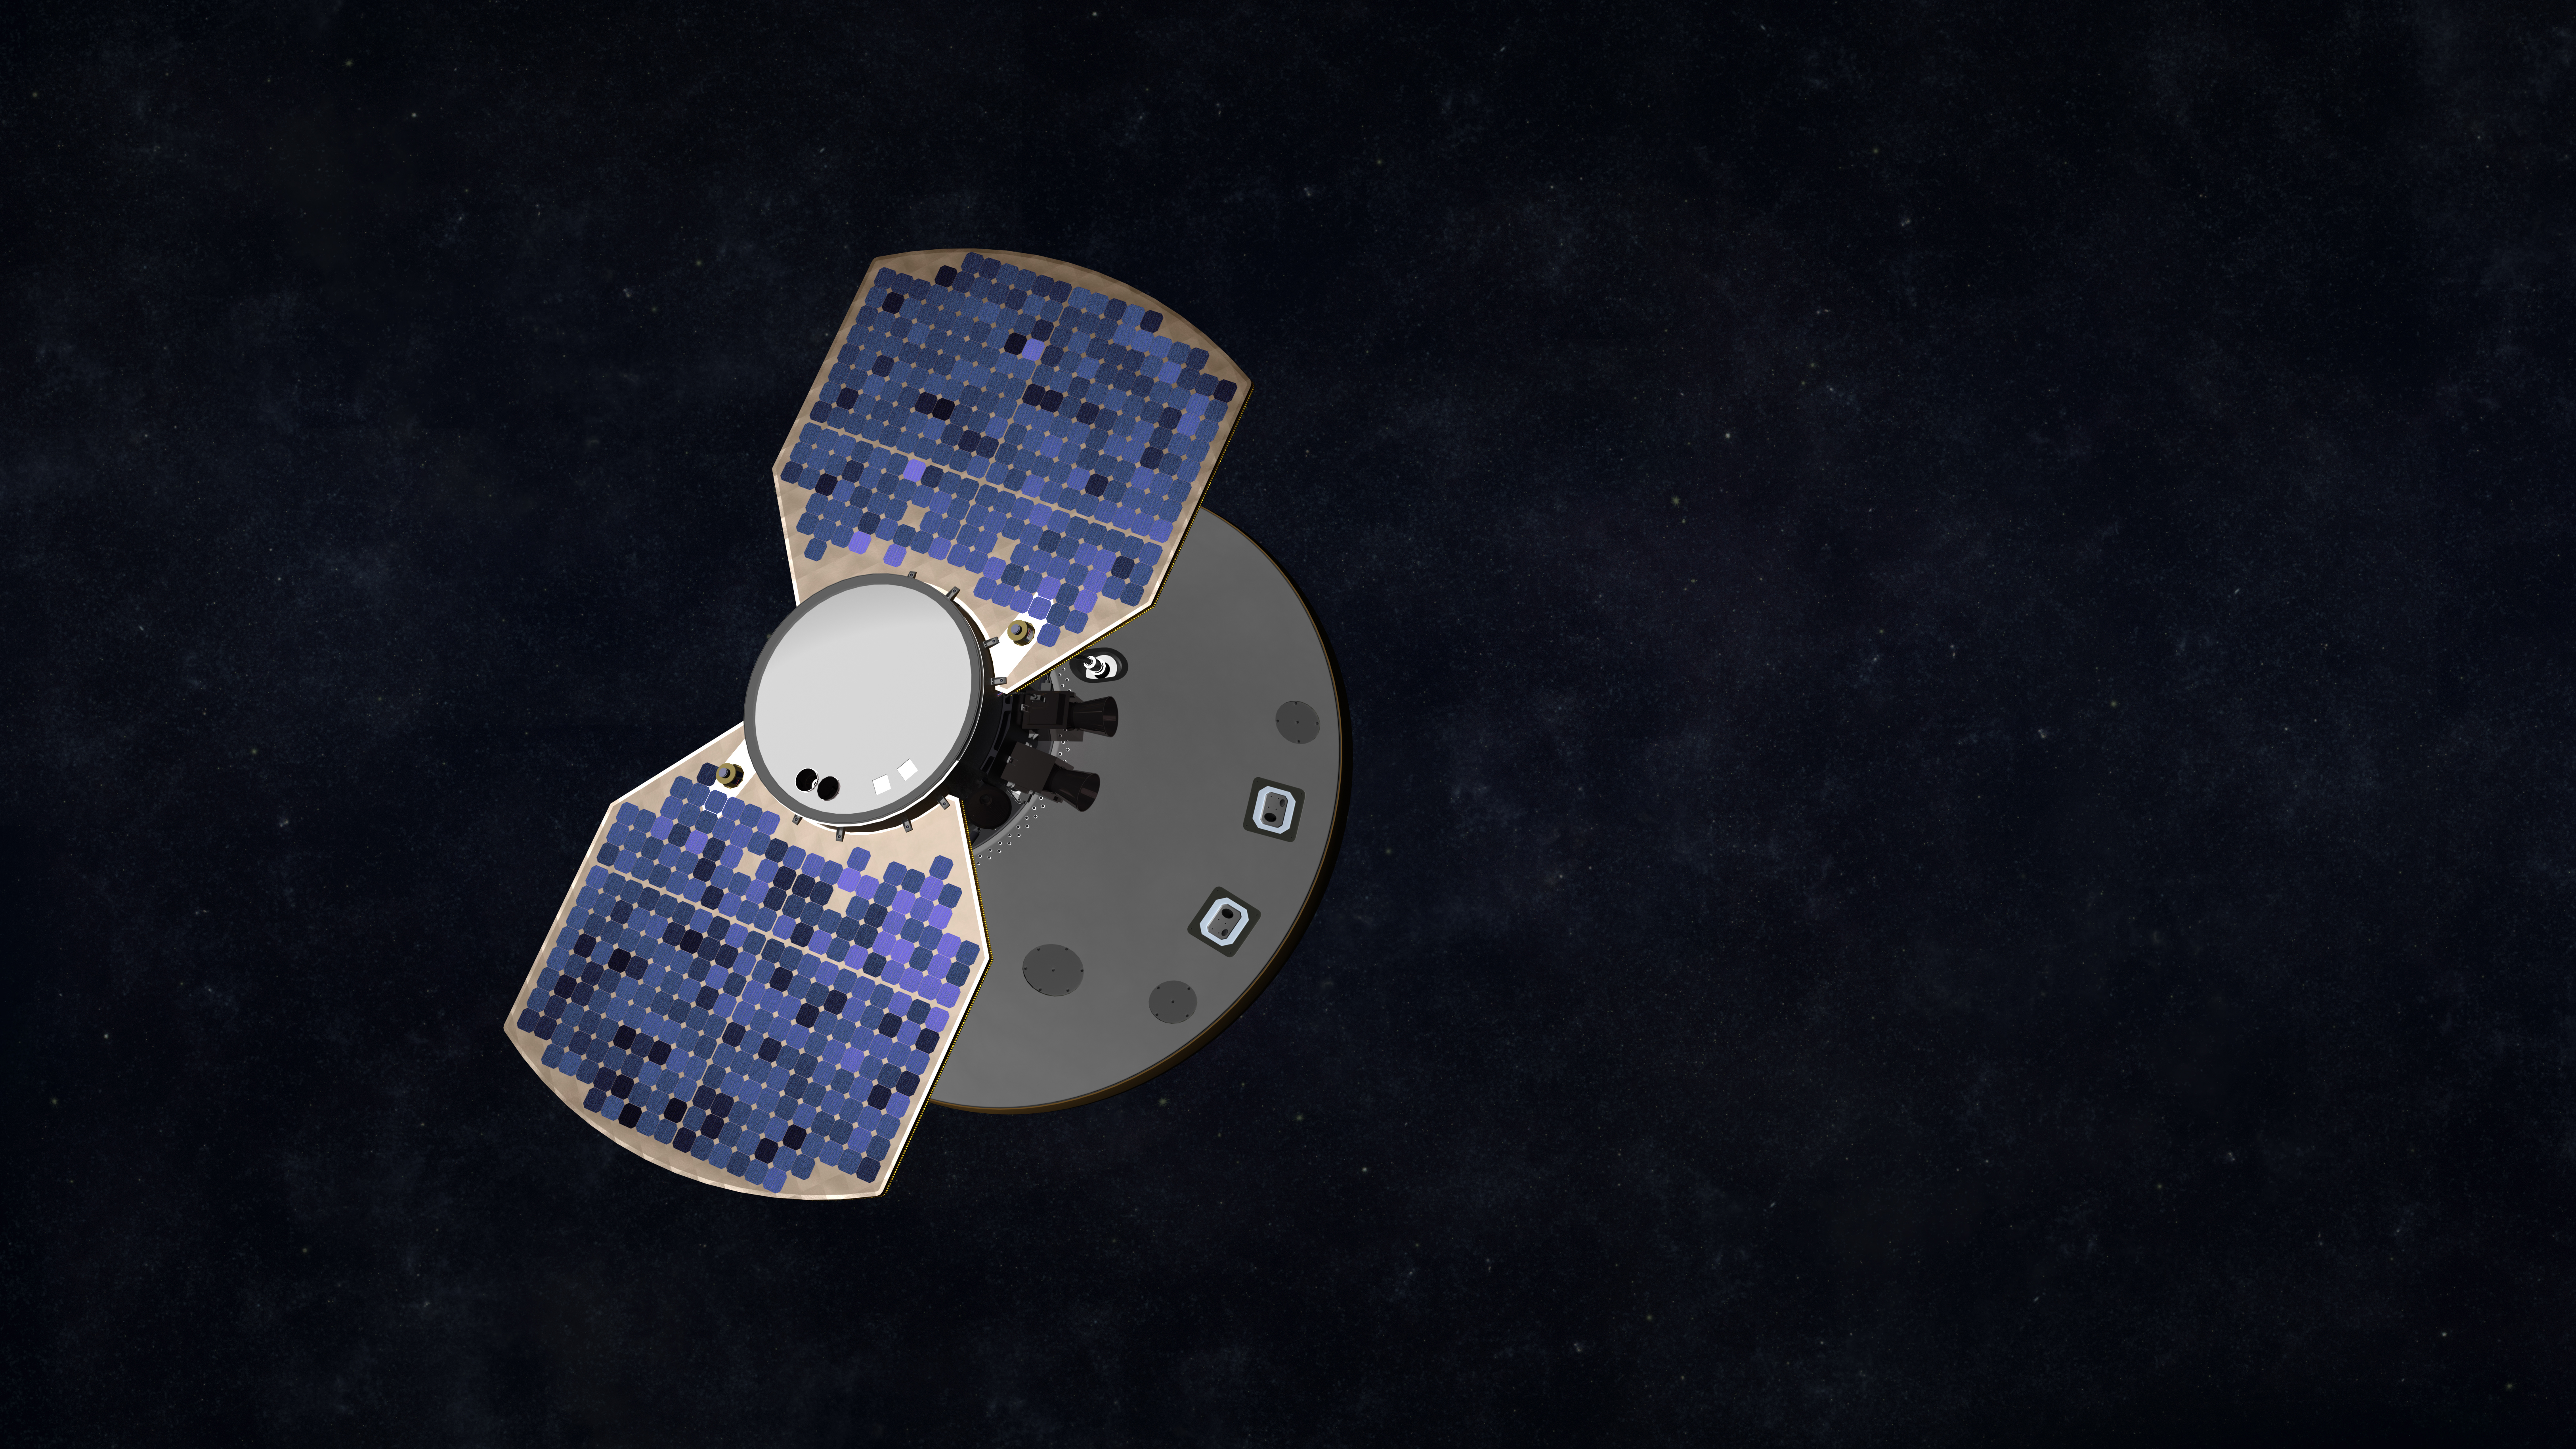

InSight Cruises to Mars (Artist’s Concept)

This artist’s concept shows the InSight spacecraft, encapsulated in its aeroshell, as it cruises to Mars.

JPL, a division of Caltech in Pasadena, California, manages the InSight Project for NASA’s Science Mission Directorate, Washington. Lockheed Martin Space, Denver, built the spacecraft. InSight is part of NASA s Discovery Program, which is managed by NASA’s Marshall Space Flight Center in Huntsville, Alabama.

Credit: NASA/JPL-Caltech